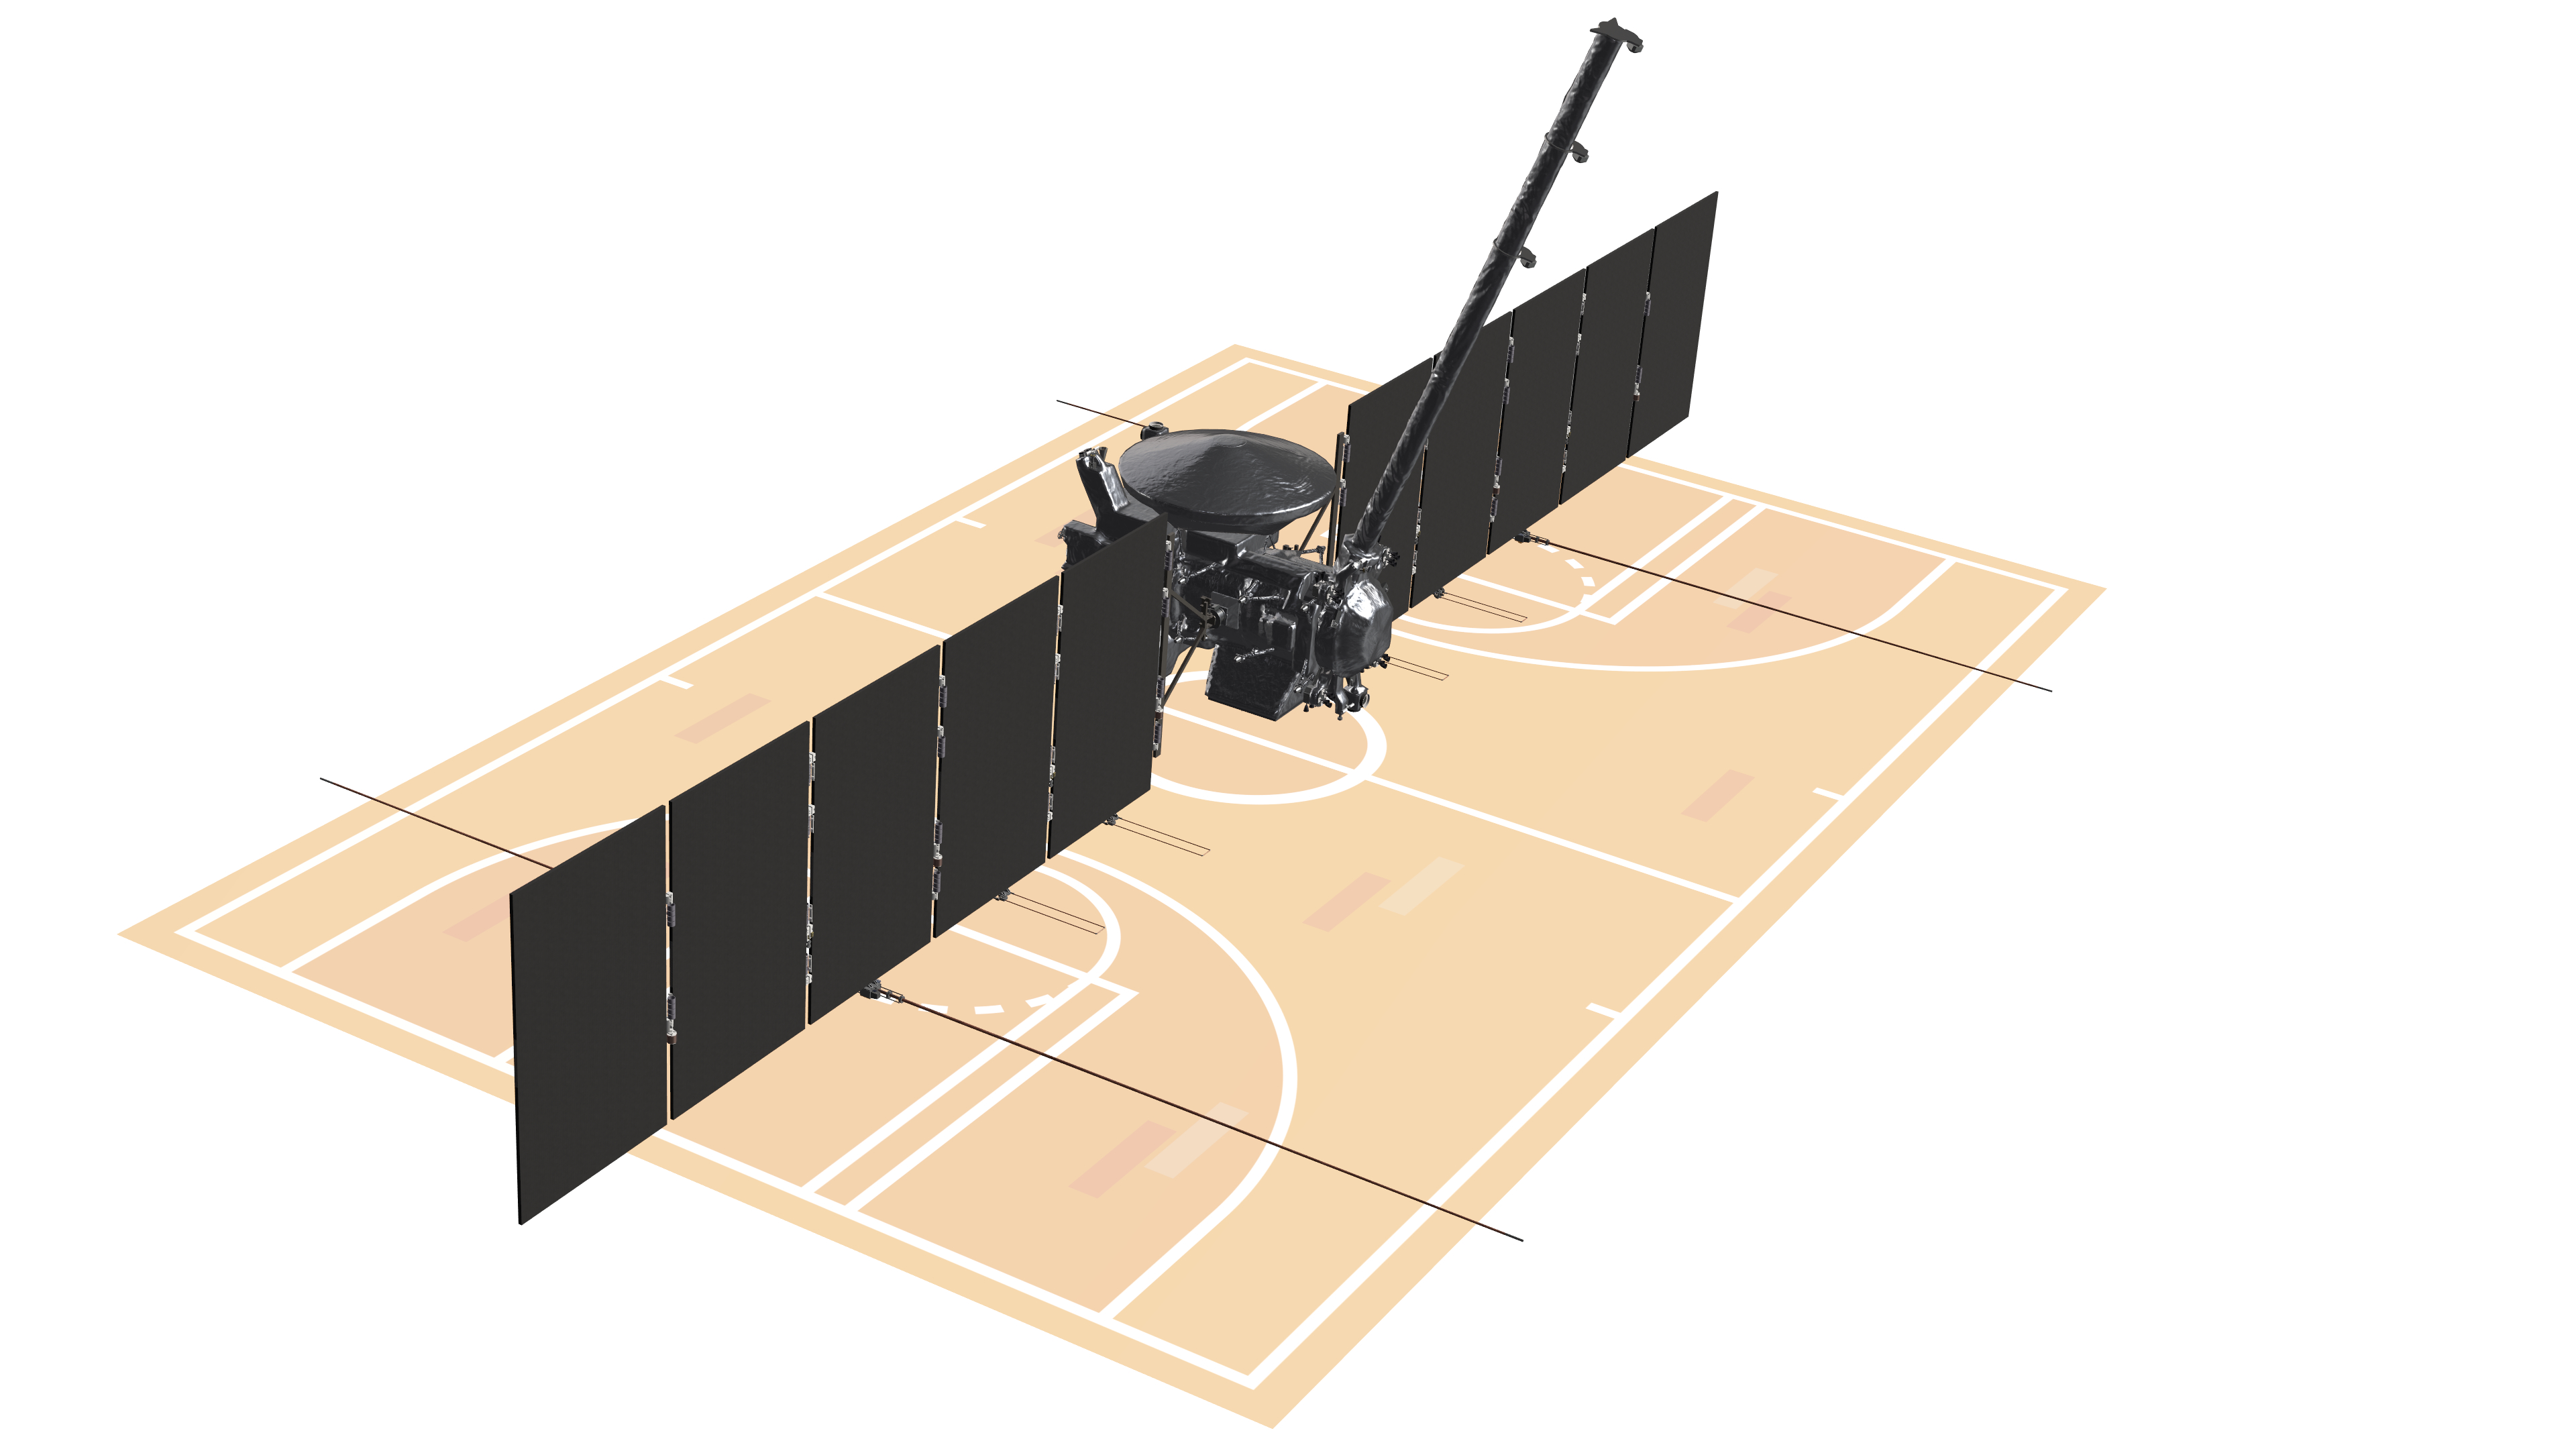

Europa Clipper: NASA’s Largest Planetary Spacecraft (Artist’s Concept)

With its solar arrays and antennas fully extended, the Europa Clipper spacecraft stretches out larger than a basketball court: approximately 100 feet (30.5 meters) long and 58 feet (17.6 meters) wide. Depicted in this artist’s concept against an illustration of a basketball court, Europa Clipper is the largest spacecraft NASA has ever built for a planetary mission. Europa Clipper is bound for the Jupiter system, where it will study the gas giant’s icy moon Europa.

Europa Clipper’s three main science objectives are to determine the thickness of the moon’s icy shell and its interactions with the ocean below, to investigate its composition, and to characterize its geology. The mission’s detailed exploration of Europa will help scientists better understand the astrobiological potential for habitable worlds beyond our planet.

Managed by Caltech in Pasadena, California, NASA’s Jet Propulsion Laboratory leads the development of the Europa Clipper mission in partnership with APL for NASA’s Science Mission Directorate in Washington. APL designed the main spacecraft body in collaboration with JPL and NASA’s Goddard Space Flight Center in Greenbelt, Maryland, NASA’s Marshall Space Flight Center in Huntsville, Alabama, and Langley Research Center in Hampton, Virginia. The Planetary Missions Program Office at Marshall executes program management of the Europa Clipper mission.

NASA’s Launch Services Program, based at Kennedy, manages the launch service for the Europa Clipper spacecraft, which will launch on a SpaceX Falcon Heavy rocket from Launch Complex 39A at Kennedy.

Credit: NASA/JPL-Caltech